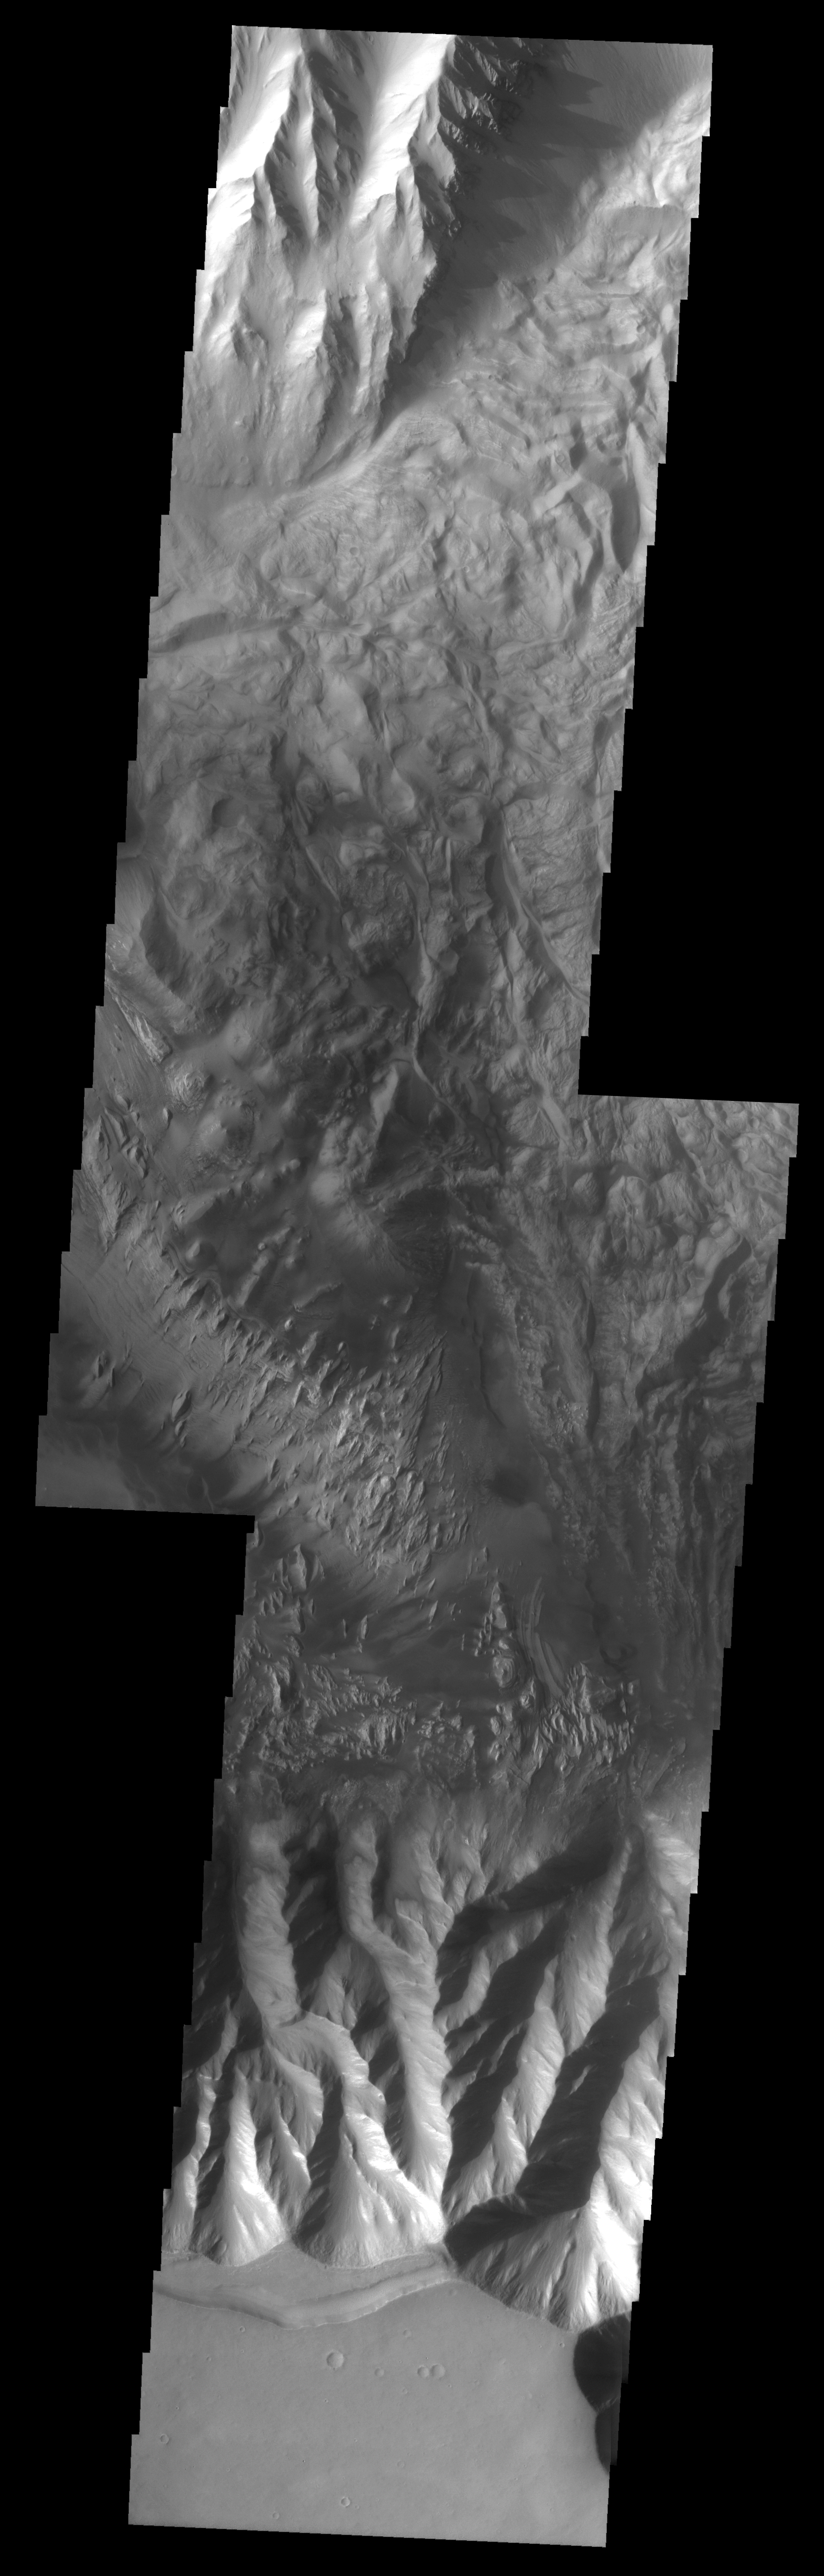

Hebes Chasma Mosaic

The Odyssey spacecraft has taken some great pictures of Valles Marineris, the largest canyon in the solar system. If this canyon were on Earth, it would stretch from New York to Los Angeles. For the next several weeks, the Image of the Day will tour some of the canyons that make up this vast system. We will start with Ius Chasma in the west, and end with Coprates Chasma to the east. For more information on Vallis Marineris, please see http://mars.jpl.nasa.gov/mep/science/vm.html.

This image mosaic shows another part of Hebes Chasma. Sun shadows can be seen on the northern part of the image. There are dunes, flow like features, and layered rocks present.

Image information: VIS instrument. Latitude -1, Longitude 284.8 East (75.2 West). 19 meter/pixel resolution.

Note: this THEMIS visual image has not been radiometrically nor geometrically calibrated for this preliminary release. An empirical correction has been performed to remove instrumental effects. A linear shift has been applied in the cross-track and down-track direction to approximate spacecraft and planetary motion. Fully calibrated and geometrically projected images will be released through the Planetary Data System in accordance with Project policies at a later time.

NASA’s Jet Propulsion Laboratory manages the 2001 Mars Odyssey mission for NASA’s Office of Space Science, Washington, D.C. The Thermal Emission Imaging System (THEMIS) was developed by Arizona State University, Tempe, in collaboration with Raytheon Santa Barbara Remote Sensing. The THEMIS investigation is led by Dr. Philip Christensen at Arizona State University. Lockheed Martin Astronautics, Denver, is the prime contractor for the Odyssey project, and developed and built the orbiter. Mission operations are conducted jointly from Lockheed Martin and from JPL, a division of the California Institute of Technology in Pasadena.

Credit: NASA/JPL/Arizona State University